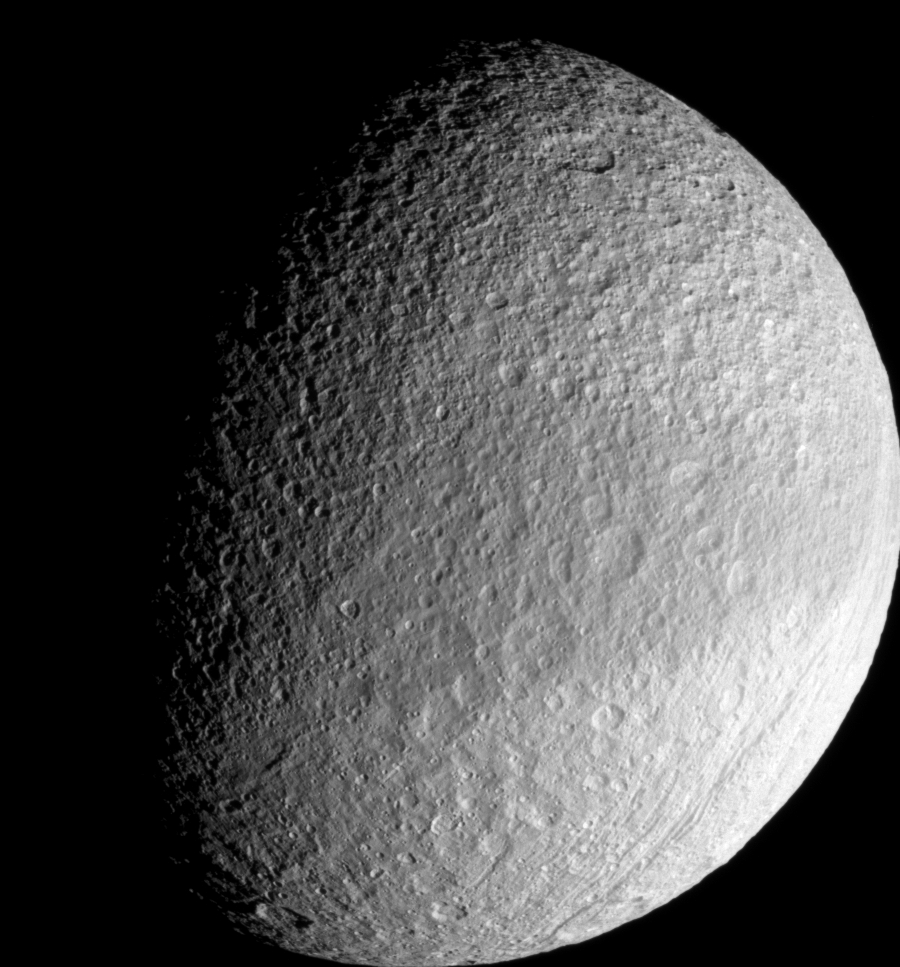

Dark Belt of Tethys

Around the equator on its leading side, Tethys wears a band of slightly darker surface material. Cassini imaging scientists suspect that the darkened region may represent an area of less contaminated ice with differently sized grains than the material at higher latitudes on either side of the band.

Lit terrain seen here is on the Saturn-facing side of Tethys (1071 kilometers, or 665 miles across). North is up. Part of the great canyon system Ithaca Chasma can be seen near the eastern limb in this frame-filling view.

The image was taken with the Cassini spacecraft narrow-angle camera on Sept. 30, 2007 using a spectral filter sensitive to wavelengths of infrared light centered at 930 nanometers. The view was acquired at a distance of approximately 186,000 kilometers (116,000 miles) from Tethys and at a Sun-Tethys-spacecraft, or phase, angle of 62 degrees. Image scale is 1 kilometer (0.6 mile) per pixel.

The Cassini-Huygens mission is a cooperative project of NASA, the European Space Agency and the Italian Space Agency. The Jet Propulsion Laboratory, a division of the California Institute of Technology in Pasadena, manages the mission for NASA’s Science Mission Directorate, Washington, D.C. The Cassini orbiter and its two onboard cameras were designed, developed and assembled at JPL. The imaging operations center is based at the Space Science Institute in Boulder, Colo.

Credit: NASA/JPL/Space Science Institute